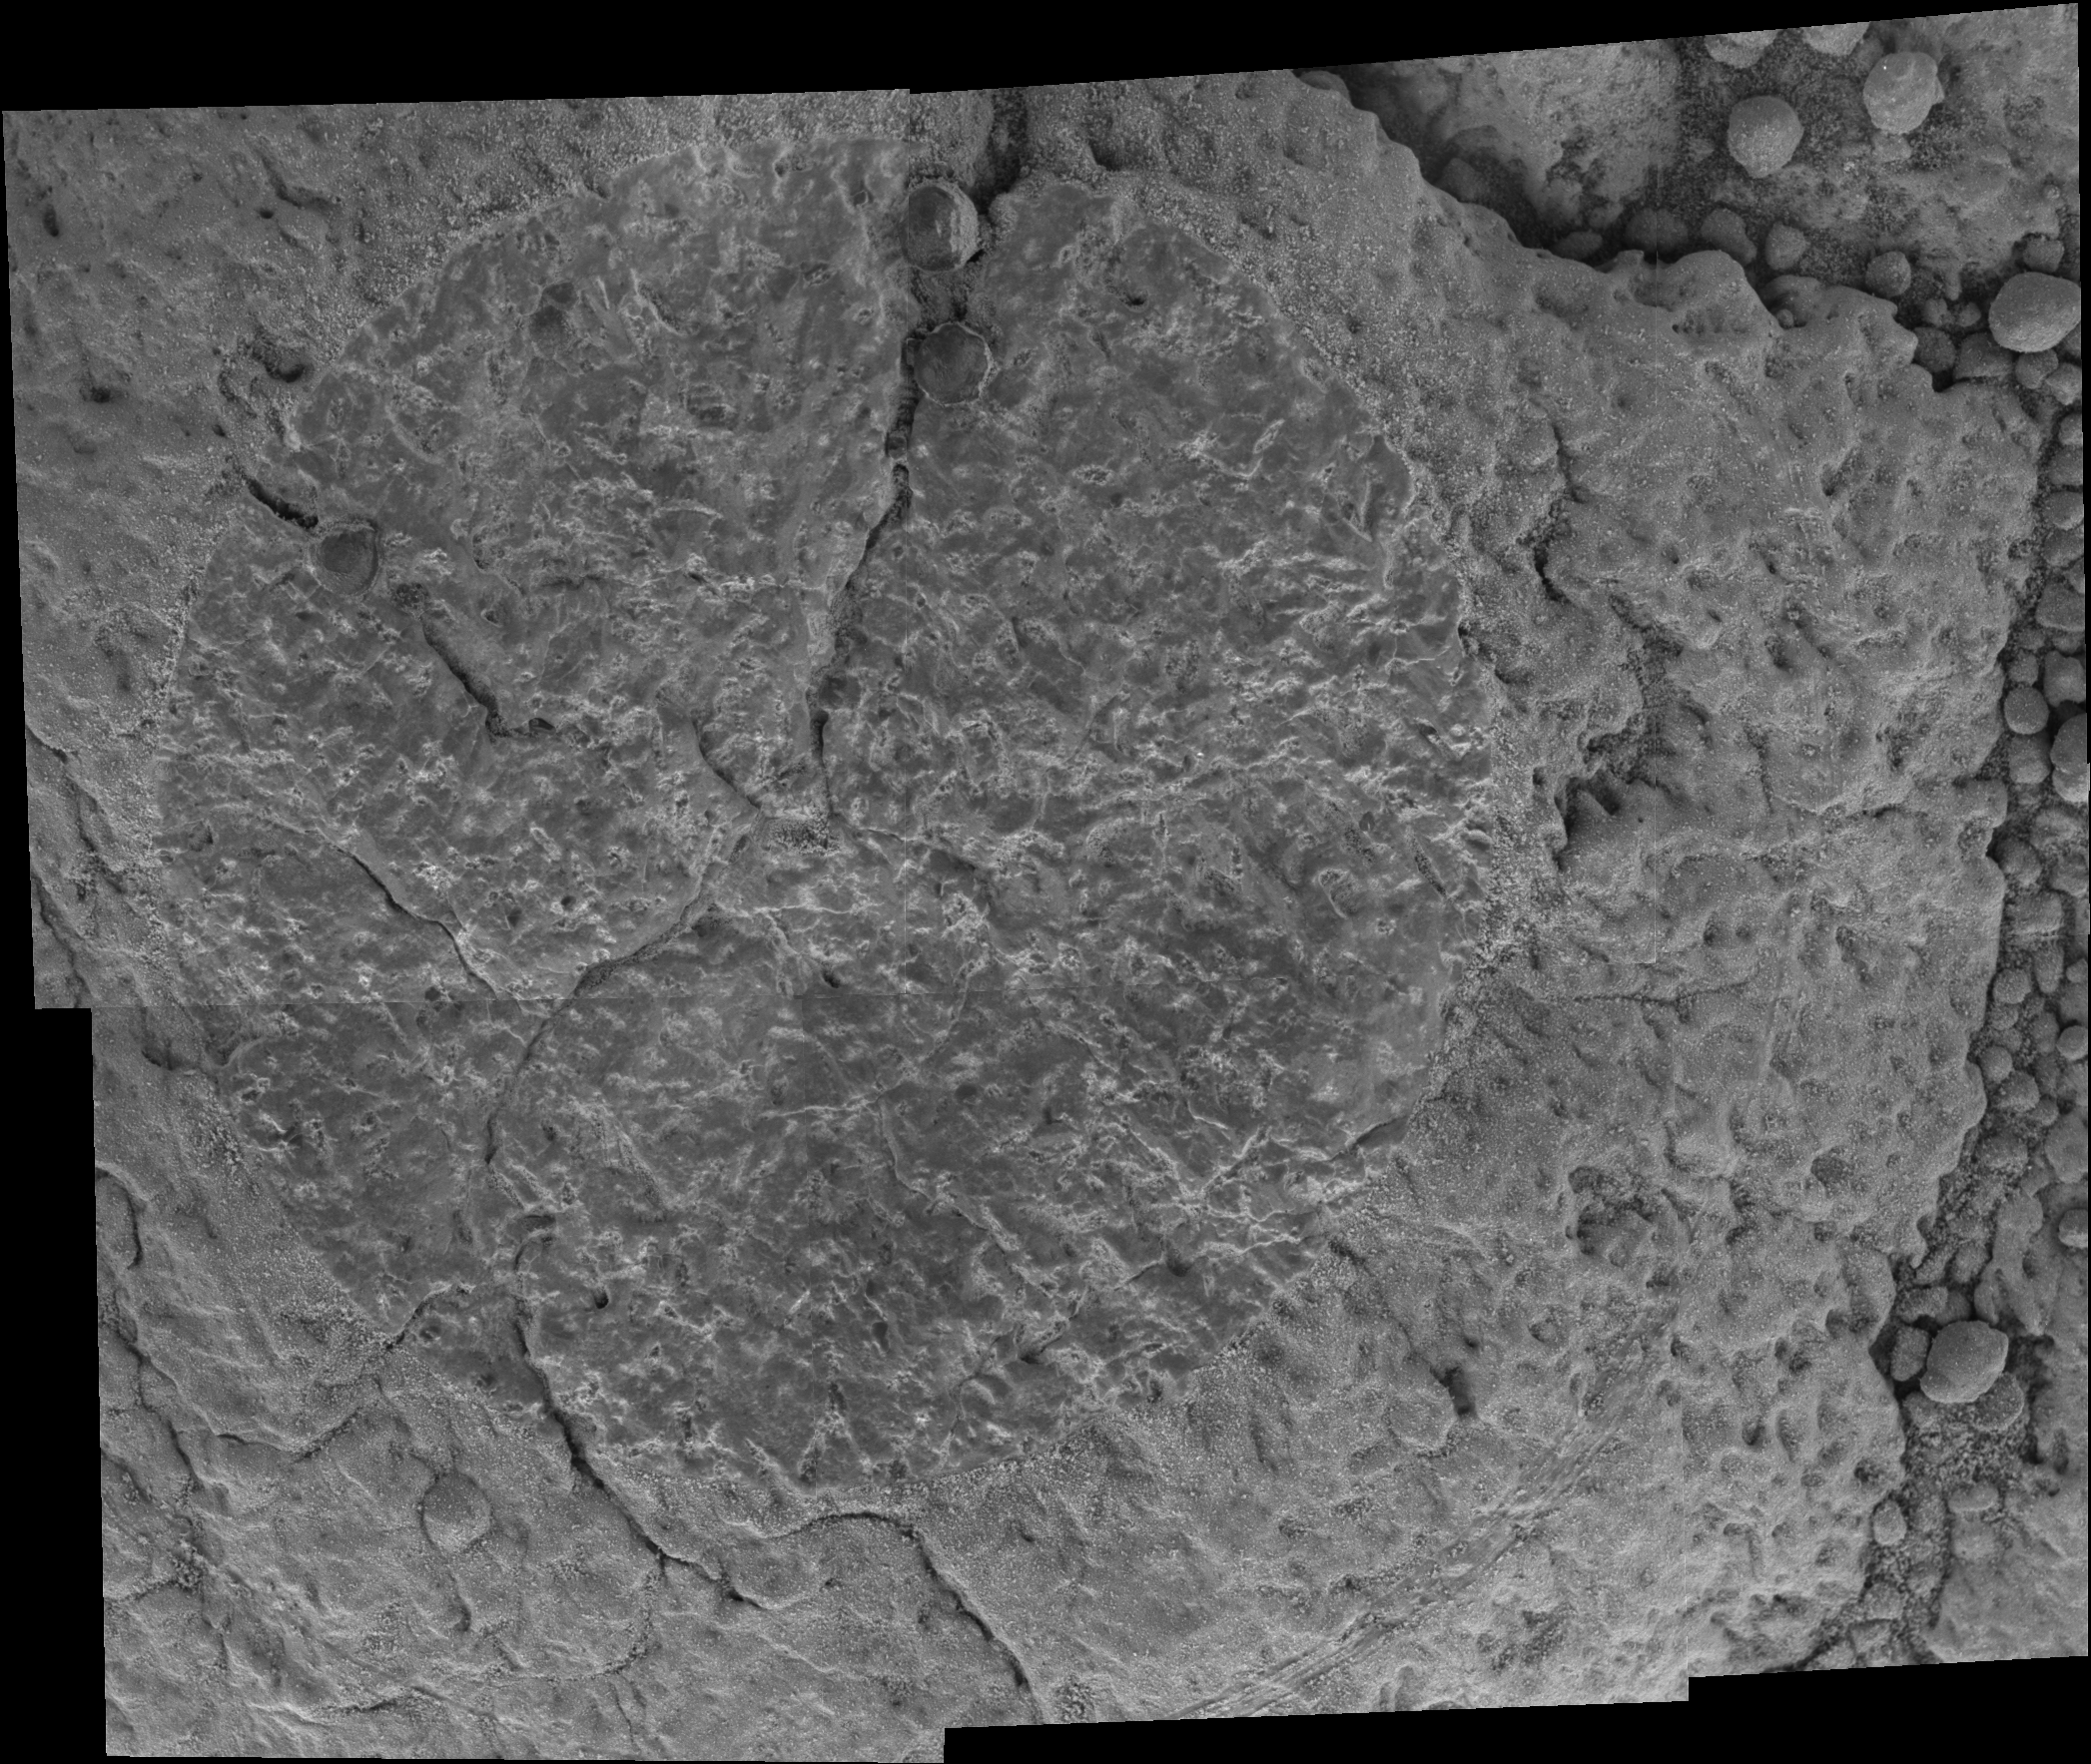

Looking Closely at ‘Yuri’

This picture from the microscopic imager on NASA’s Mars Exploration Rover Opportunity is a mosaic of a target called “Gagarin” on a rock referred to as “Yuri.” Opportunity brushed the target with the rock abrasion tool during the rover’s 401st martian day, or sol, (March 10, 2005) and then took the individual images that are combined into this mosaic. The rock abrasion tool ground into the same target on the following sol.

The circle from which the tool’s wire brush has scoured dust off the rock surface is about 5 centimeters (2 inches) in diameter.

This rock is near the rim of “Vostok” crater. Yuri Gagarin was the first man to orbit Earth. The Russian cosmonaut’s spacecraft was named Vostok NASA/JPL/Cornell/USGS1.

Credit: NASA/JPL/Cornell/USGS